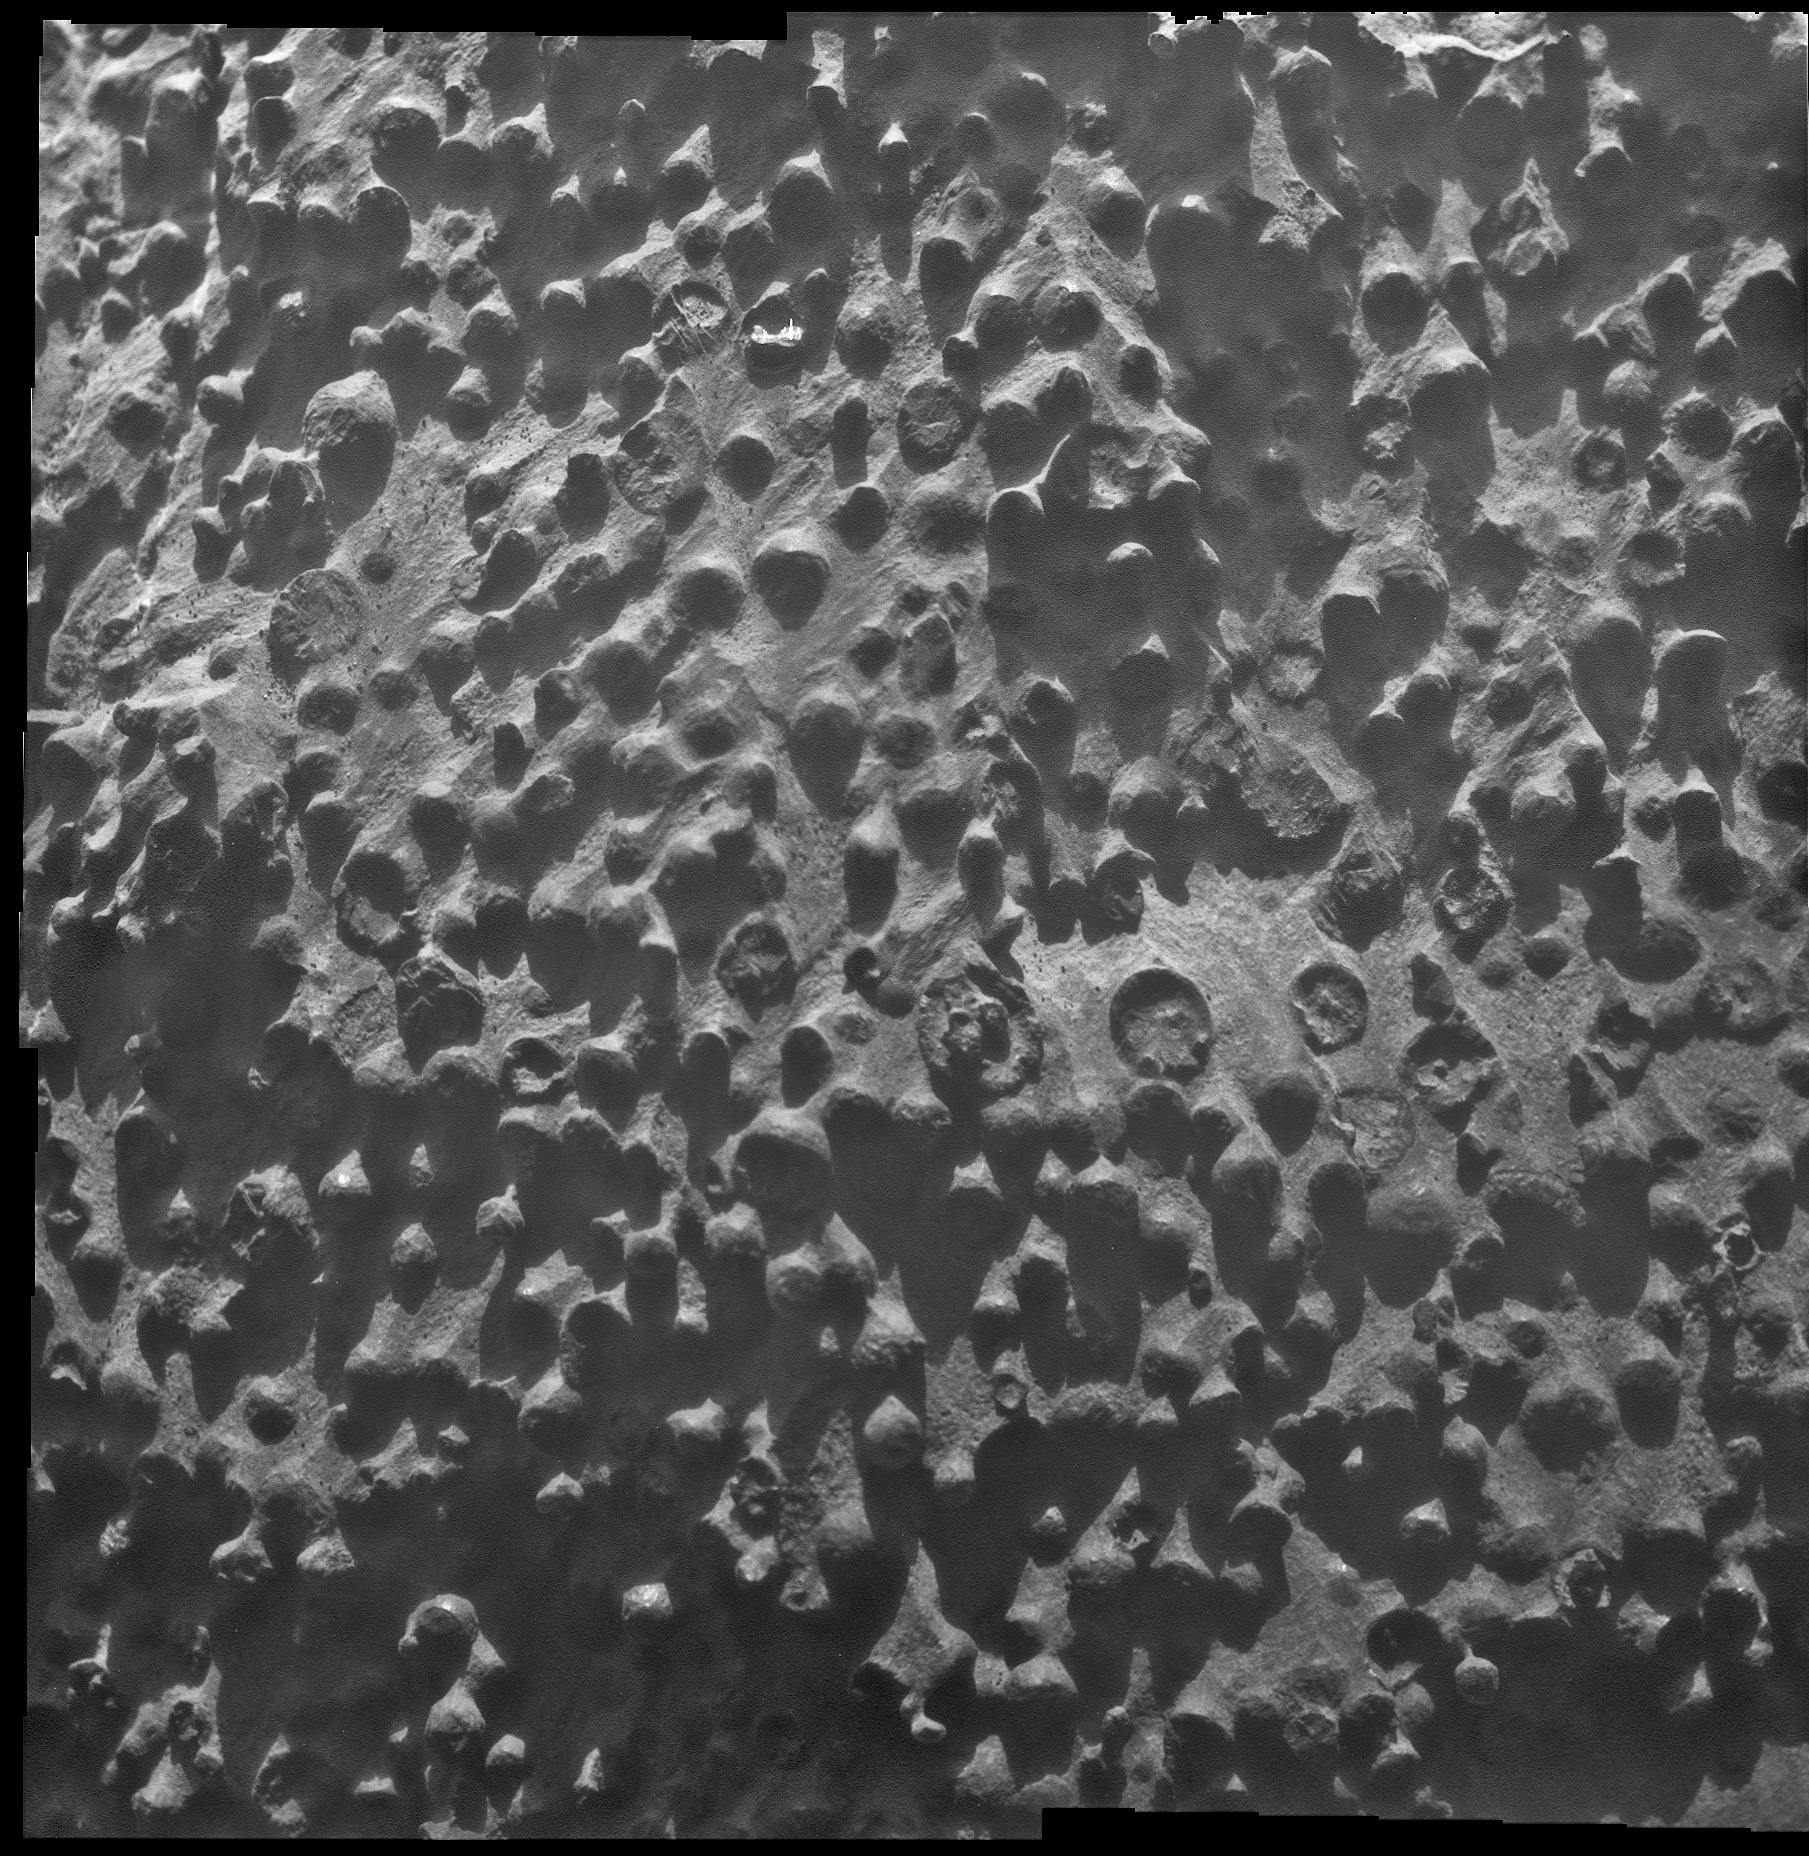

Puzzling Little Martian Spheres That Don’t Taste Like ‘Blueberries’

Small spherical objects fill the field in this mosaic combining four images from the Microscopic Imager on NASA’s Mars Exploration Rover Opportunity. The view covers an area about 2.4 inches (6 centimeters) across, at an outcrop called “Kirkwood” in the Cape York segment of the western rim of Endeavour Crater. The individual spherules are up to about one-eighth inch (3 millimeters) in diameter.

The Microscopic Imager took the component images during the 3,064th Martian day, or sol, of Opportunity’s work on Mars (Sept. 6, 2012). For a color view of the Kirkwood outcrop as Opportunity was approaching it two weeks earlier, see PIA16128.

Opportunity discovered spherules at its landing site more than eight-and-a-half years earlier. Those spherules were nicknamed “blueberries.” They provided important evidence about long-ago wet environmental conditions on Mars because researchers using Opportunity’s science instruments identified them as concretions rich in the mineral hematite deposited by water saturating the bedrock. A picture of the “blueberries” from the same Microscopic Imager is PIA05564.

The spherules at Kirkwood do not have the iron-rich composition of the blueberries. They also differ in concentration, distribution and structure. Some of the spherules in this image have been partially eroded away, revealing concentric internal structure. Opportunity’s science team plans to use the rover for further investigation of these spherules to determine what evidence they can provide about ancient Martian environmental conditions.

NASA launched the Mars rovers Spirit and Opportunity in the summer of 2003, and both completed their three-month prime missions in April 2004. They continued bonus, extended missions for years. Spirit finished communicating with Earth in March 2010. The rovers have made important discoveries about wet environments on ancient Mars that may have been favorable for supporting microbial life.

JPL manages the Mars Exploration Rover Project for NASA’s Science Mission Directorate in Washington.

Credit: NASA/JPL-Caltech/Cornell Univ./ USGS/Modesto Junior College